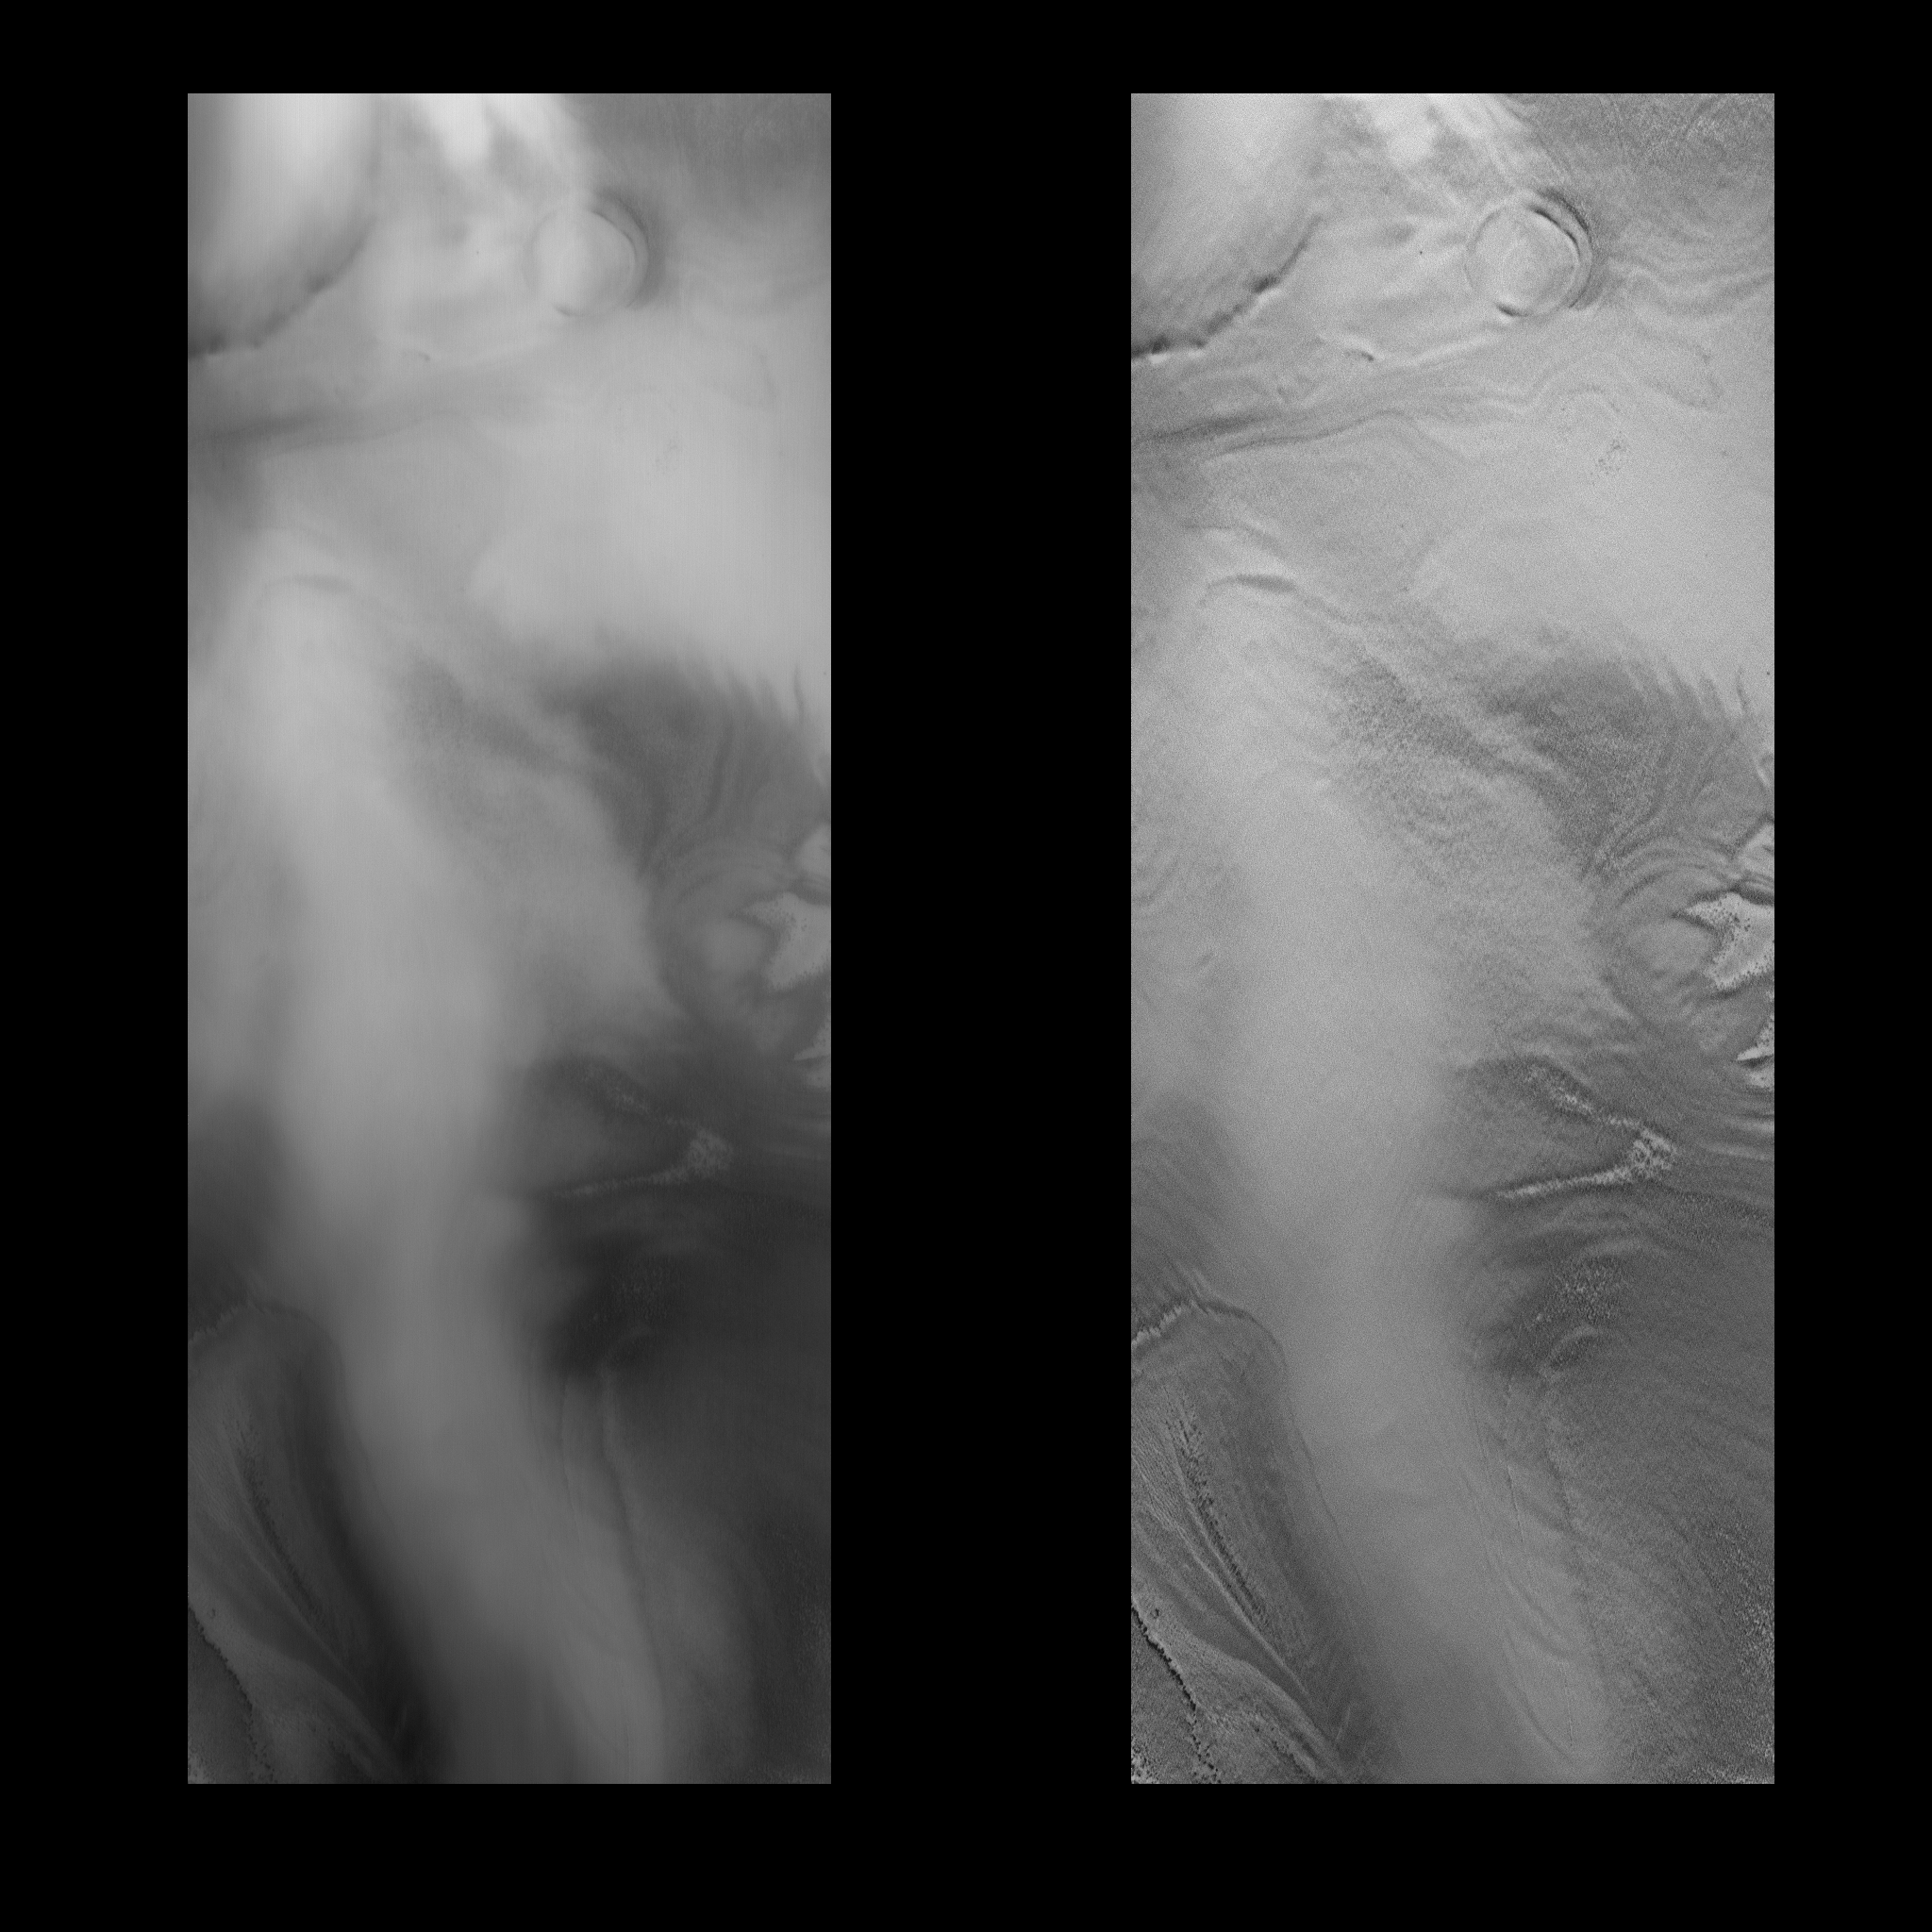

MOC View of Mars98 Landing Zone – 12/24/97

On 12/24/1997 at shortly after 08:17 UTC SCET, the Mars Global Surveyor Mars Orbiter Camera (MOC) took this high resolution image of a small portion of the potential Mars Surveyor ’98 landing zone. For the purposes of planning MOC observations, this zone was defined as 75 +/- 2 degrees S latitude, 215 +/- 15 degrees W longitude. The image ran along the western perimeter of the Mars98 landing zone (e.g., near 245°W longitude). At that longitude, the layered deposits are farther south than at the prime landing longitude. The images were shifted in latitude to fall onto the layered deposits. The location of the image was selected to try to cover a range of possible surface morphologies, reliefs, and albedos.

This image is approximately 81.5 km long by 31 km wide. It covers an area of about 2640 sq. km. The center of the image is at 80.46°S, 243.12 degrees W. The viewing conditions are: emission angle 56.30 degrees, incidence angle 58.88 degrees, phase of 30.31 degrees, and 15.15 meters/pixel resolution. North is to the top of the image.

The effects of ground fog, which obscures the surface features(left), has been minimize by filtering (right).

Malin Space Science Systems (MSSS) and the California Institute of Technology built the MOC using spare hardware from the Mars Observer mission. MSSS operates the camera from its facilities in San Diego, CA. The Jet Propulsion Laboratory’s Mars Surveyor Operations Project operates the Mars Global Surveyor spacecraft with its industrial partner, Lockheed Martin Astronautics, from facilities in Pasadena, CA and Denver, CO.

Credit: NASA/JPL/Malin Space Science Systems